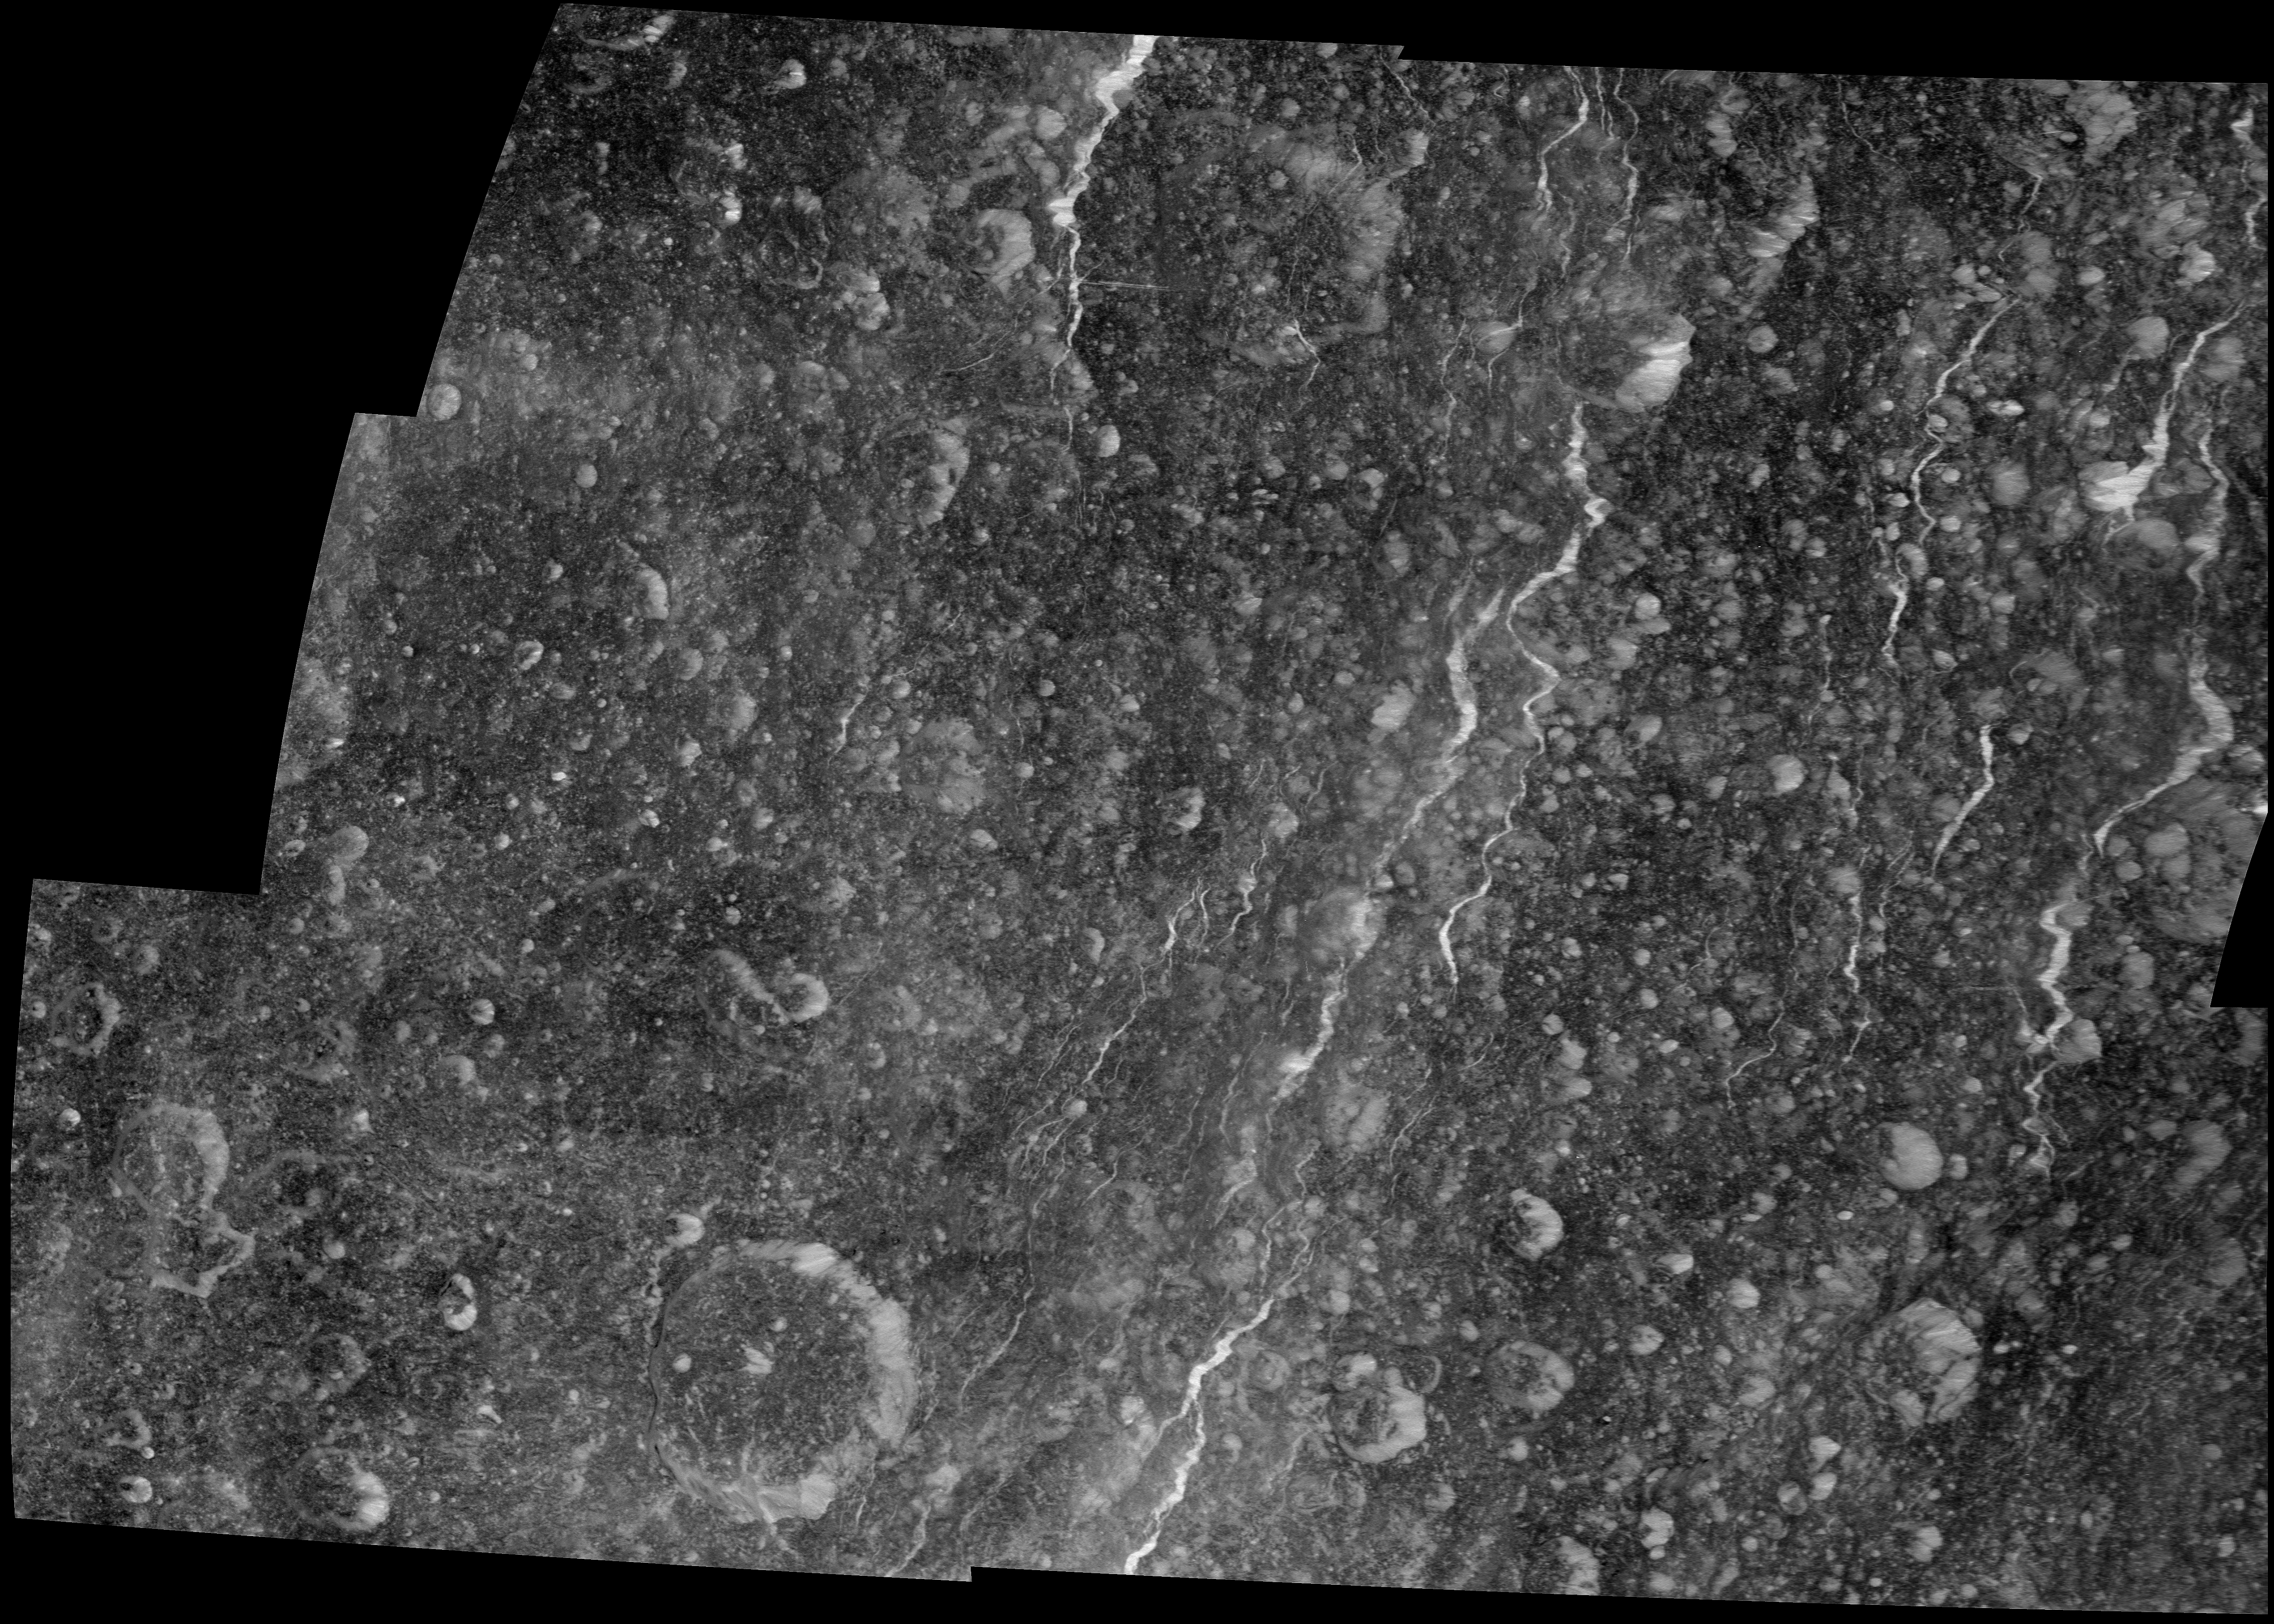

Rhea’s Western Wisps

Icy fractures on Saturn’s moon Rhea reflect sunlight brightly in this high-resolution mosaic created from images captured by NASA’s Cassini spacecraft during its March 2, 2010, flyby. This flyby was the closest flyby of Rhea up to then.

This mosaic of six images shows the westernmost portion of the moon’s “wispy” terrain. (See PIA06578 and PIA08120 to learn more.) Among the interesting features depicted here is a very straight east-west fracture near the top center of the mosaic that intersects two north-south fractures. The large crater at the bottom left of the mosaic is Inmar (55 kilometers, 34 miles across).

The closest approach of the spacecraft to Rhea during this encounter was 100 kilometers (62 miles). These images were obtained approximately half an hour later at an altitude of about 16,000 kilometers (10,000 miles).

This mosaic shows part of the side of Rhea (1528 kilometers, 949 miles across) that always faces Saturn. The images were re-projected in an orthographic projection centered on terrain at 7 degrees north latitude, 296 degrees west longitude. The mosaic itself shows terrain centered on terrain at 6 degrees north latitude, 293 degrees west longitude. North on Rhea is roughly up in the image.

The images were taken with the Cassini spacecraft narrow-angle camera. The view was obtained at a sun-Rhea-spacecraft, or phase, angle of 2 degrees. So, Cassini was almost directly between Rhea and the sun as it acquired these images. Image scale is 85 meters (280 feet) per pixel.

The Cassini-Huygens mission is a cooperative project of NASA, the European Space Agency and the Italian Space Agency. The Jet Propulsion Laboratory, a division of the California Institute of Technology in Pasadena, manages the mission for NASA’s Science Mission Directorate in Washington. The Cassini orbiter and its two onboard cameras were designed, developed and assembled at JPL. The imaging team is based at the Space Science Institute, Boulder, Colo.

Credit: NASA/JPL/Space Science Institute